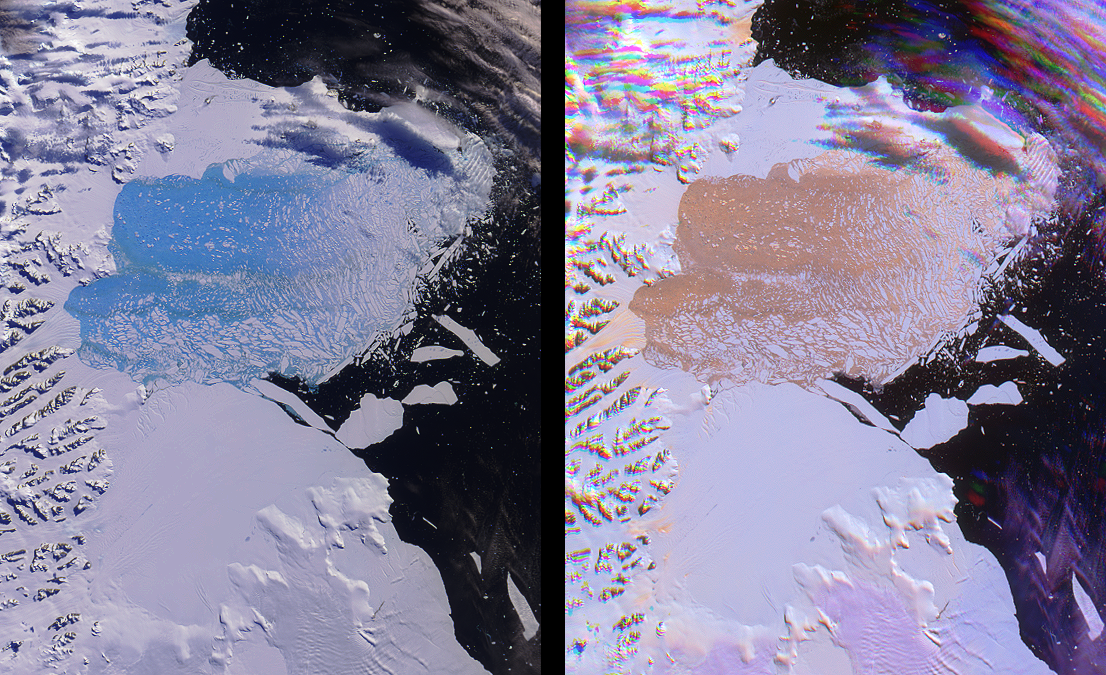

Unique Views of a Shattered Ice Shelf

Both single and multi-angle views of the breakup of the northern section of the Larsen B ice shelf are shown in this image pair from the Multi-angle Imaging SpectroRadiometer. The Larsen B ice shelf collapsed and broke away from the Antarctic Peninsula during February and March, 2002 — a progression observed by Terra’s Moderate-resolution Imaging SpectroRadiometer (MODIS) and analyzed at the University of Colorado’s National Snow and Ice Data Center. The collapse is thought to have been accelerated by warm summer temperatures which caused meltwater to fill crevasses along the landward side of the Larsen shelf, leading to intensified pressures within the sheet structure.

In the left-hand view, spectral variations across the scene are highlighted by using near-infrared, red and blue data from MISR’s nadir (vertical-viewing) camera. Here, the ice within the disintegrating ice shelf appears vibrant blue. Water has an intrinsic blue color due to the selective absorption of longer wavelengths such as red and infrared, and the translucent properties of ice within the collapsing shelf enables this absorption to be observed. The use of the near-infrared band within this false-color composite accentuates the effect. Light brownish streaks across the splintering sheet can also be discerned, and probably indicate regions where rocks and morainal debris were exposed from the interior of the shelf.

On the right, data from three different view angles and only one color channel were combined to create a multi-angle composite. This image displays red-band data from MISR’s 46-degree forward, nadir, and 46-degree backward-viewing cameras as red, green and blue, respectively. Here, the disintegrating ice shelf and the rough crevasses of glaciers appear orange. In contrast to the spectral composite, which provides information on the chemical composition of water ice, the colors in the right-hand image represent properties related to its physical nature. Because vertical protrusions or depressions within textured surfaces appear brighter on their illuminated faces, the orange color in the multi-angle composite suggests a macroscopically rough ice surface. Low clouds in the multi-angle view appear purple due to their ability to both forward scatter and backward scatter sunlight. Higher clouds and mountainous terrain are subject to geometric parallax which splits the imagery into spatially separated components, and their unusual appearance is an artifact of this effect.

These views were acquired on March 7, 2002, during Terra orbit 11798. Each image represents an area of approximately 149 kilometers x 186 kilometers.

MISR was built and is managed by NASA’s Jet Propulsion Laboratory, Pasadena, CA, for NASA’s Office of Earth Science, Washington, DC. The Terra satellite is managed by NASA’s Goddard Space Flight Center, Greenbelt, MD. JPL is a division of the California Institute of Technology.

Credit: NASA/GSFC/LaRC/JPL, MISR Team